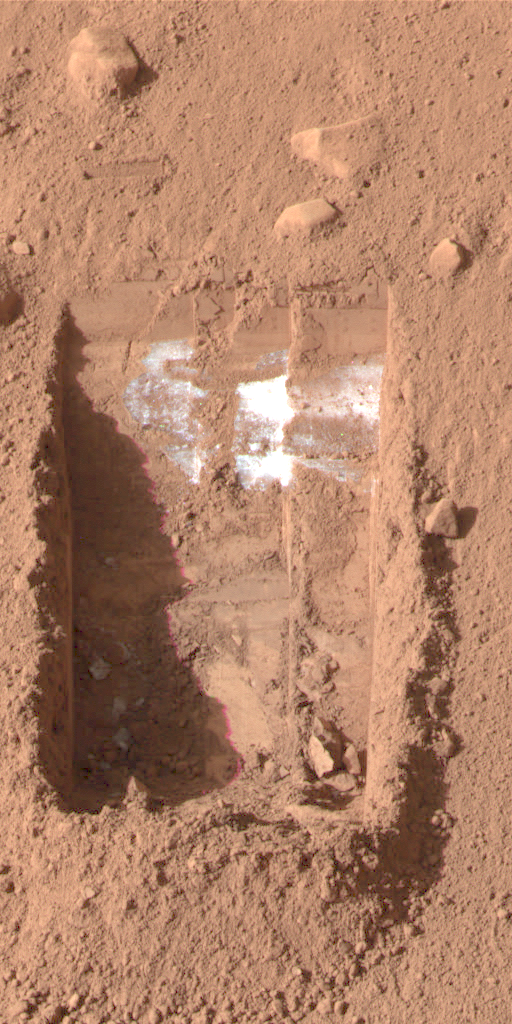

Ice on Mars – Now You See It

This color image was acquired by the Surface Stereo Imager on NASA’s Phoenix Mars Lander on the 21st day of the mission, or Sol 20 (June 15, 2008).

It shows lumps of ice in the lower left corner of a trench nicknamed “Dodo-Goldilocks.” These lumps later sublimated, a process similar to evaporation, over the course of four days.

In the lower left corner of the left image of figures 1 and 2, a group of lumps is visible. In the right images, the lumps have disappeared.

The Phoenix Mission is led by the University of Arizona, Tucson, on behalf of NASA. Project management of the mission is by NASA’s Jet Propulsion Laboratory, Pasadena, Calif. Spacecraft development is by Lockheed Martin Space Systems, Denver.

Photojournal Note: As planned, the Phoenix lander, which landed May 25, 2008 23:53 UTC, ended communications in November 2008, about six months after landing, when its solar panels ceased operating in the dark Martian winter.

Credit: NASA/JPL-Caltech/University of Arizona/Texas A&M University